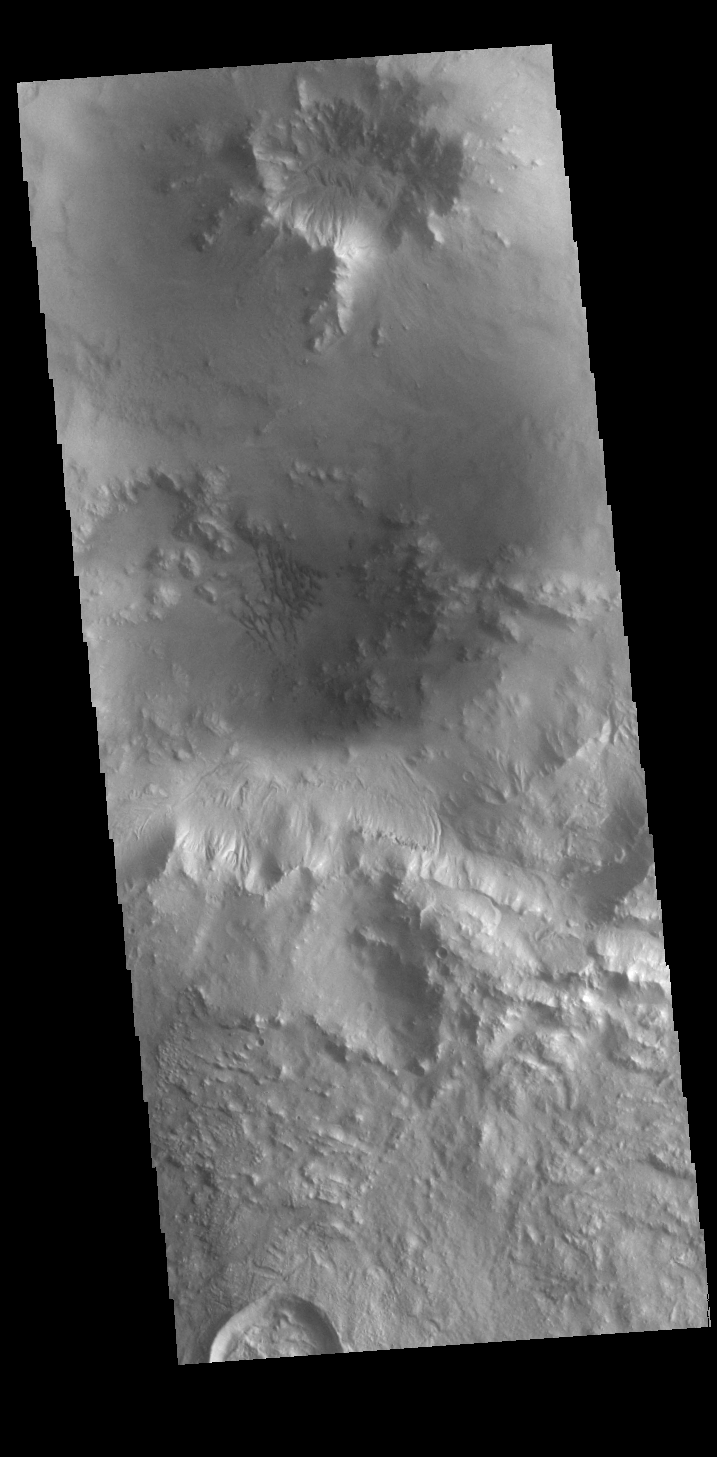

Bamburg Crater Dunes

Today’s VIS image shows a small field of sand dunes on the floor of Bamberg Crater.

Credit: NASA/JPL-Caltech/ASU